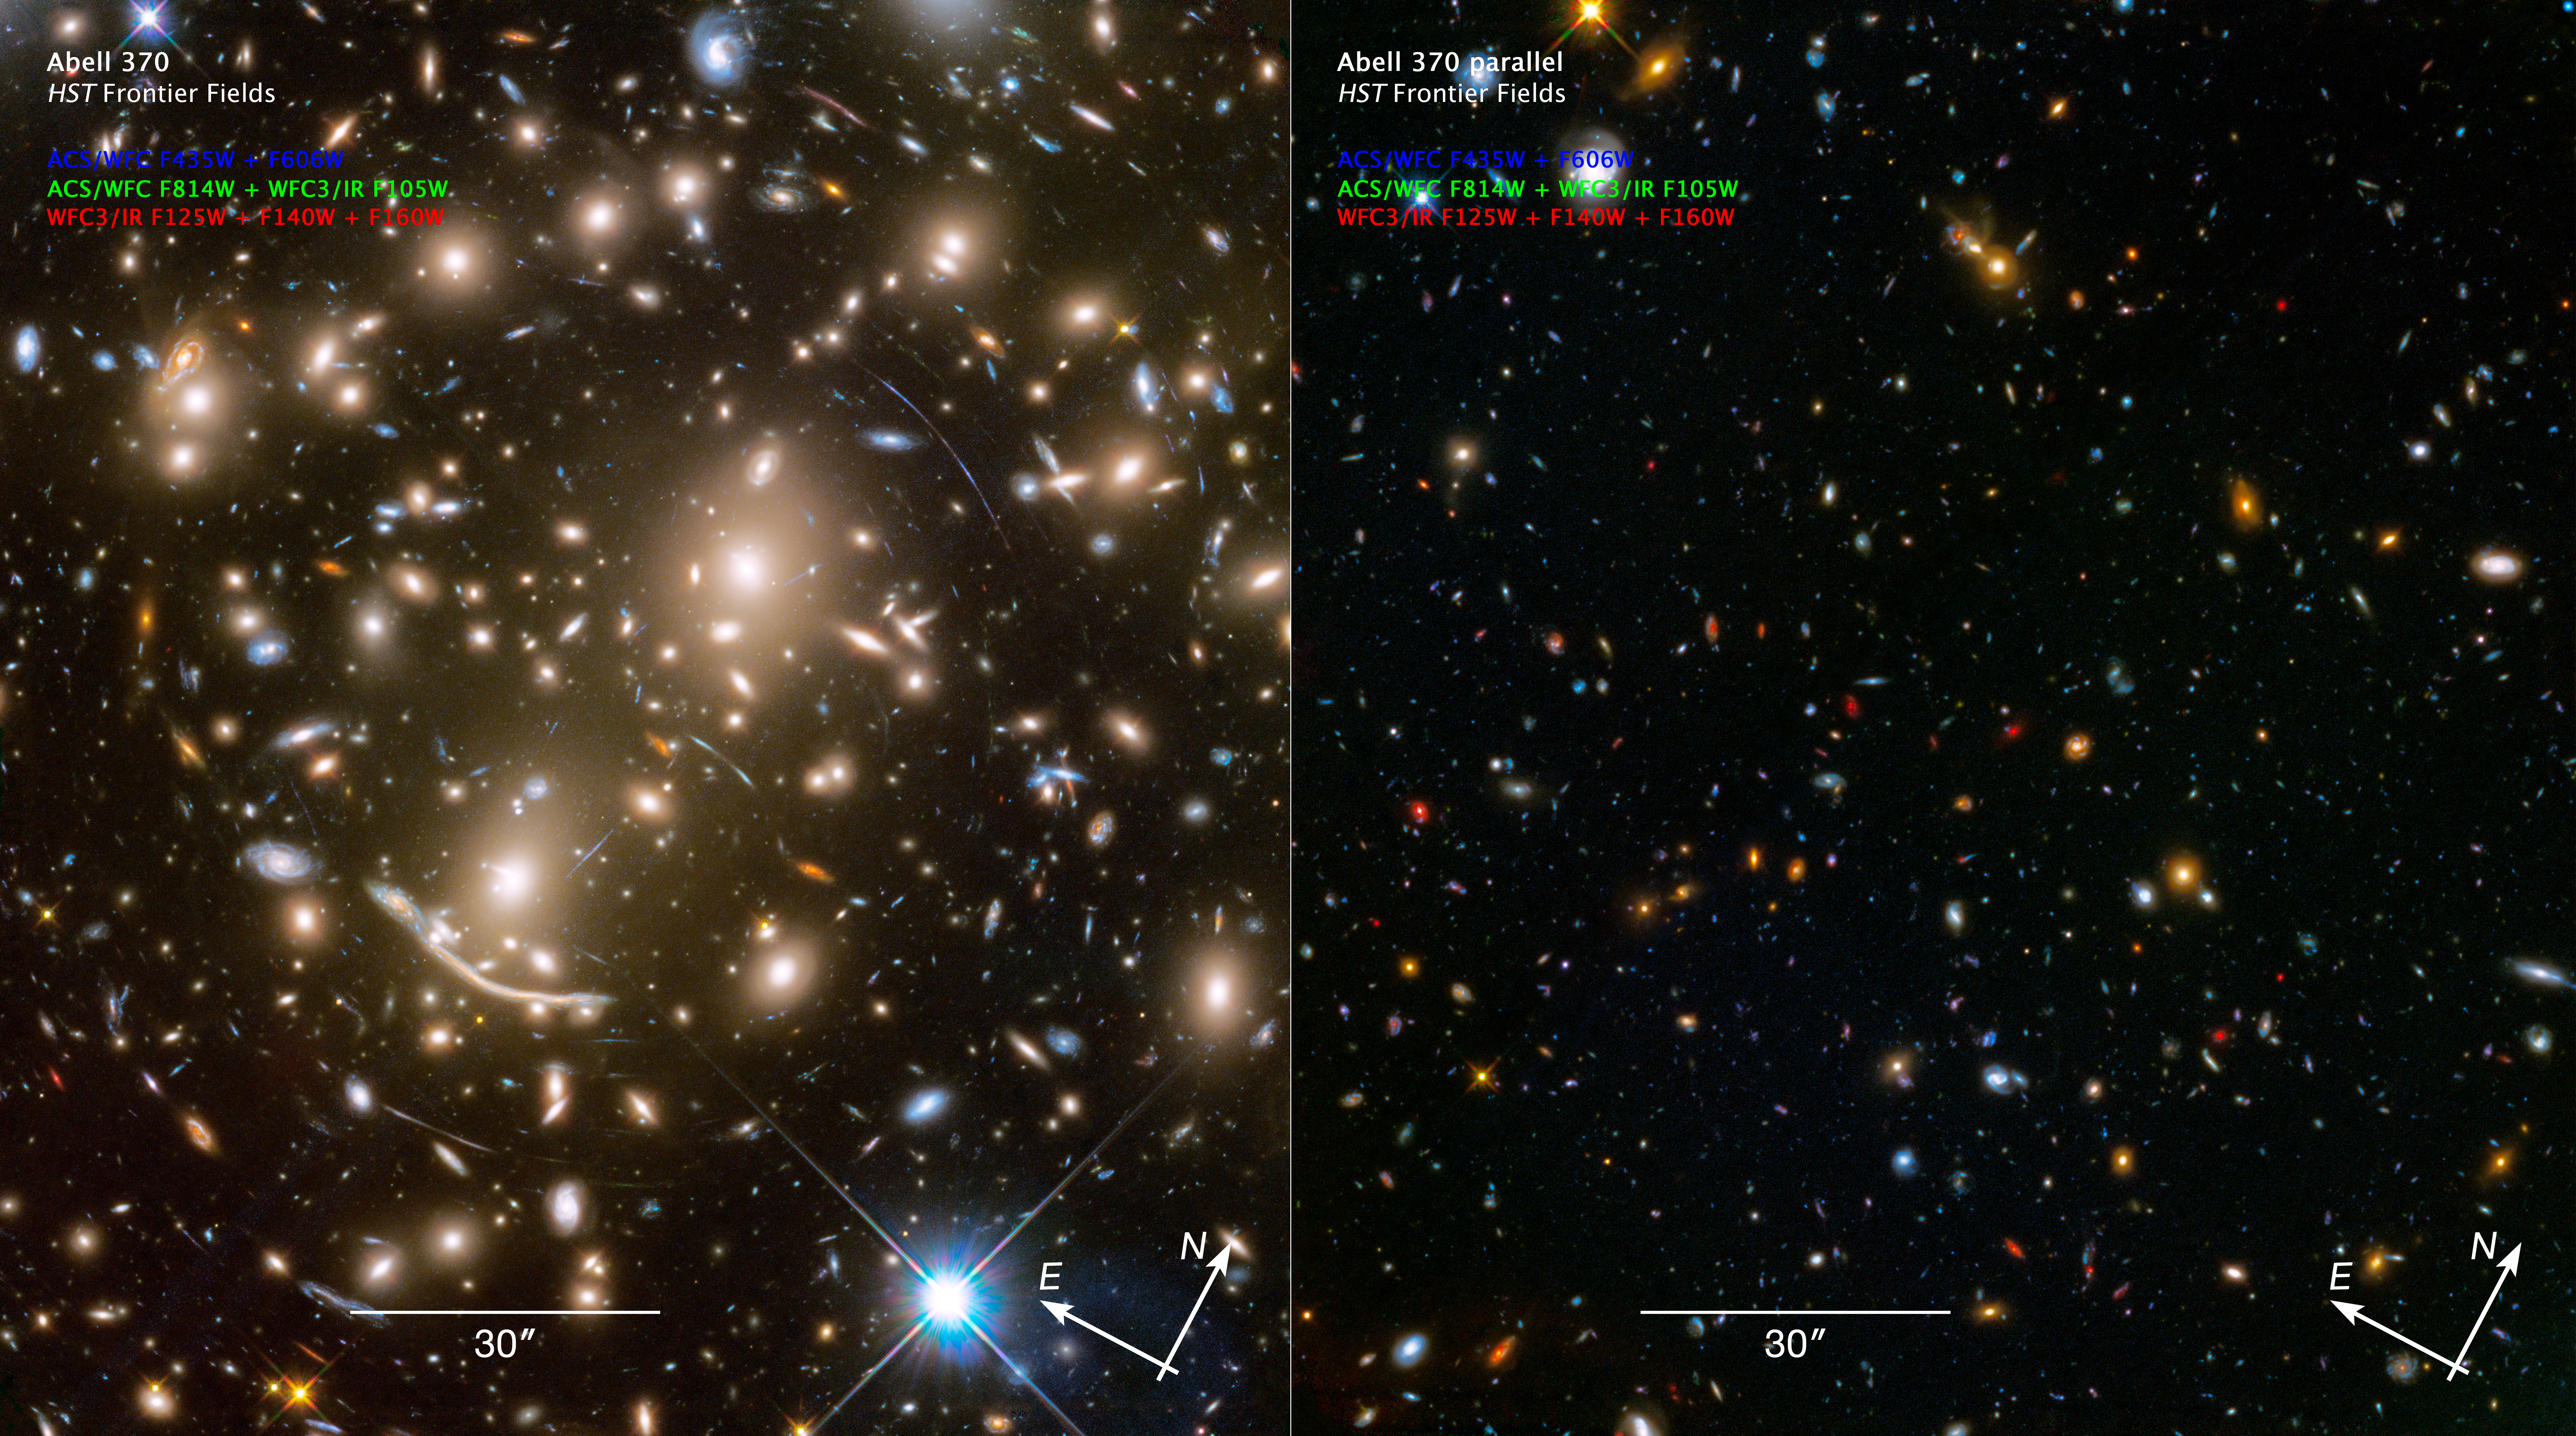

Compass and Scale Image for Abell 370 and Parallel

Instrument: HST/ACS/WFC and HST/WFC3/IR
Filters: ACS/WFC: F435W, F606W, and F814W; WFC3/IR: F105W, F125W, F140W, and F160W

Blue: F435W + F606W Green: F814W + F105W Red: F125W + F140W + F160W

Credit: NASA, ESA, and Z. Levay (STScI)